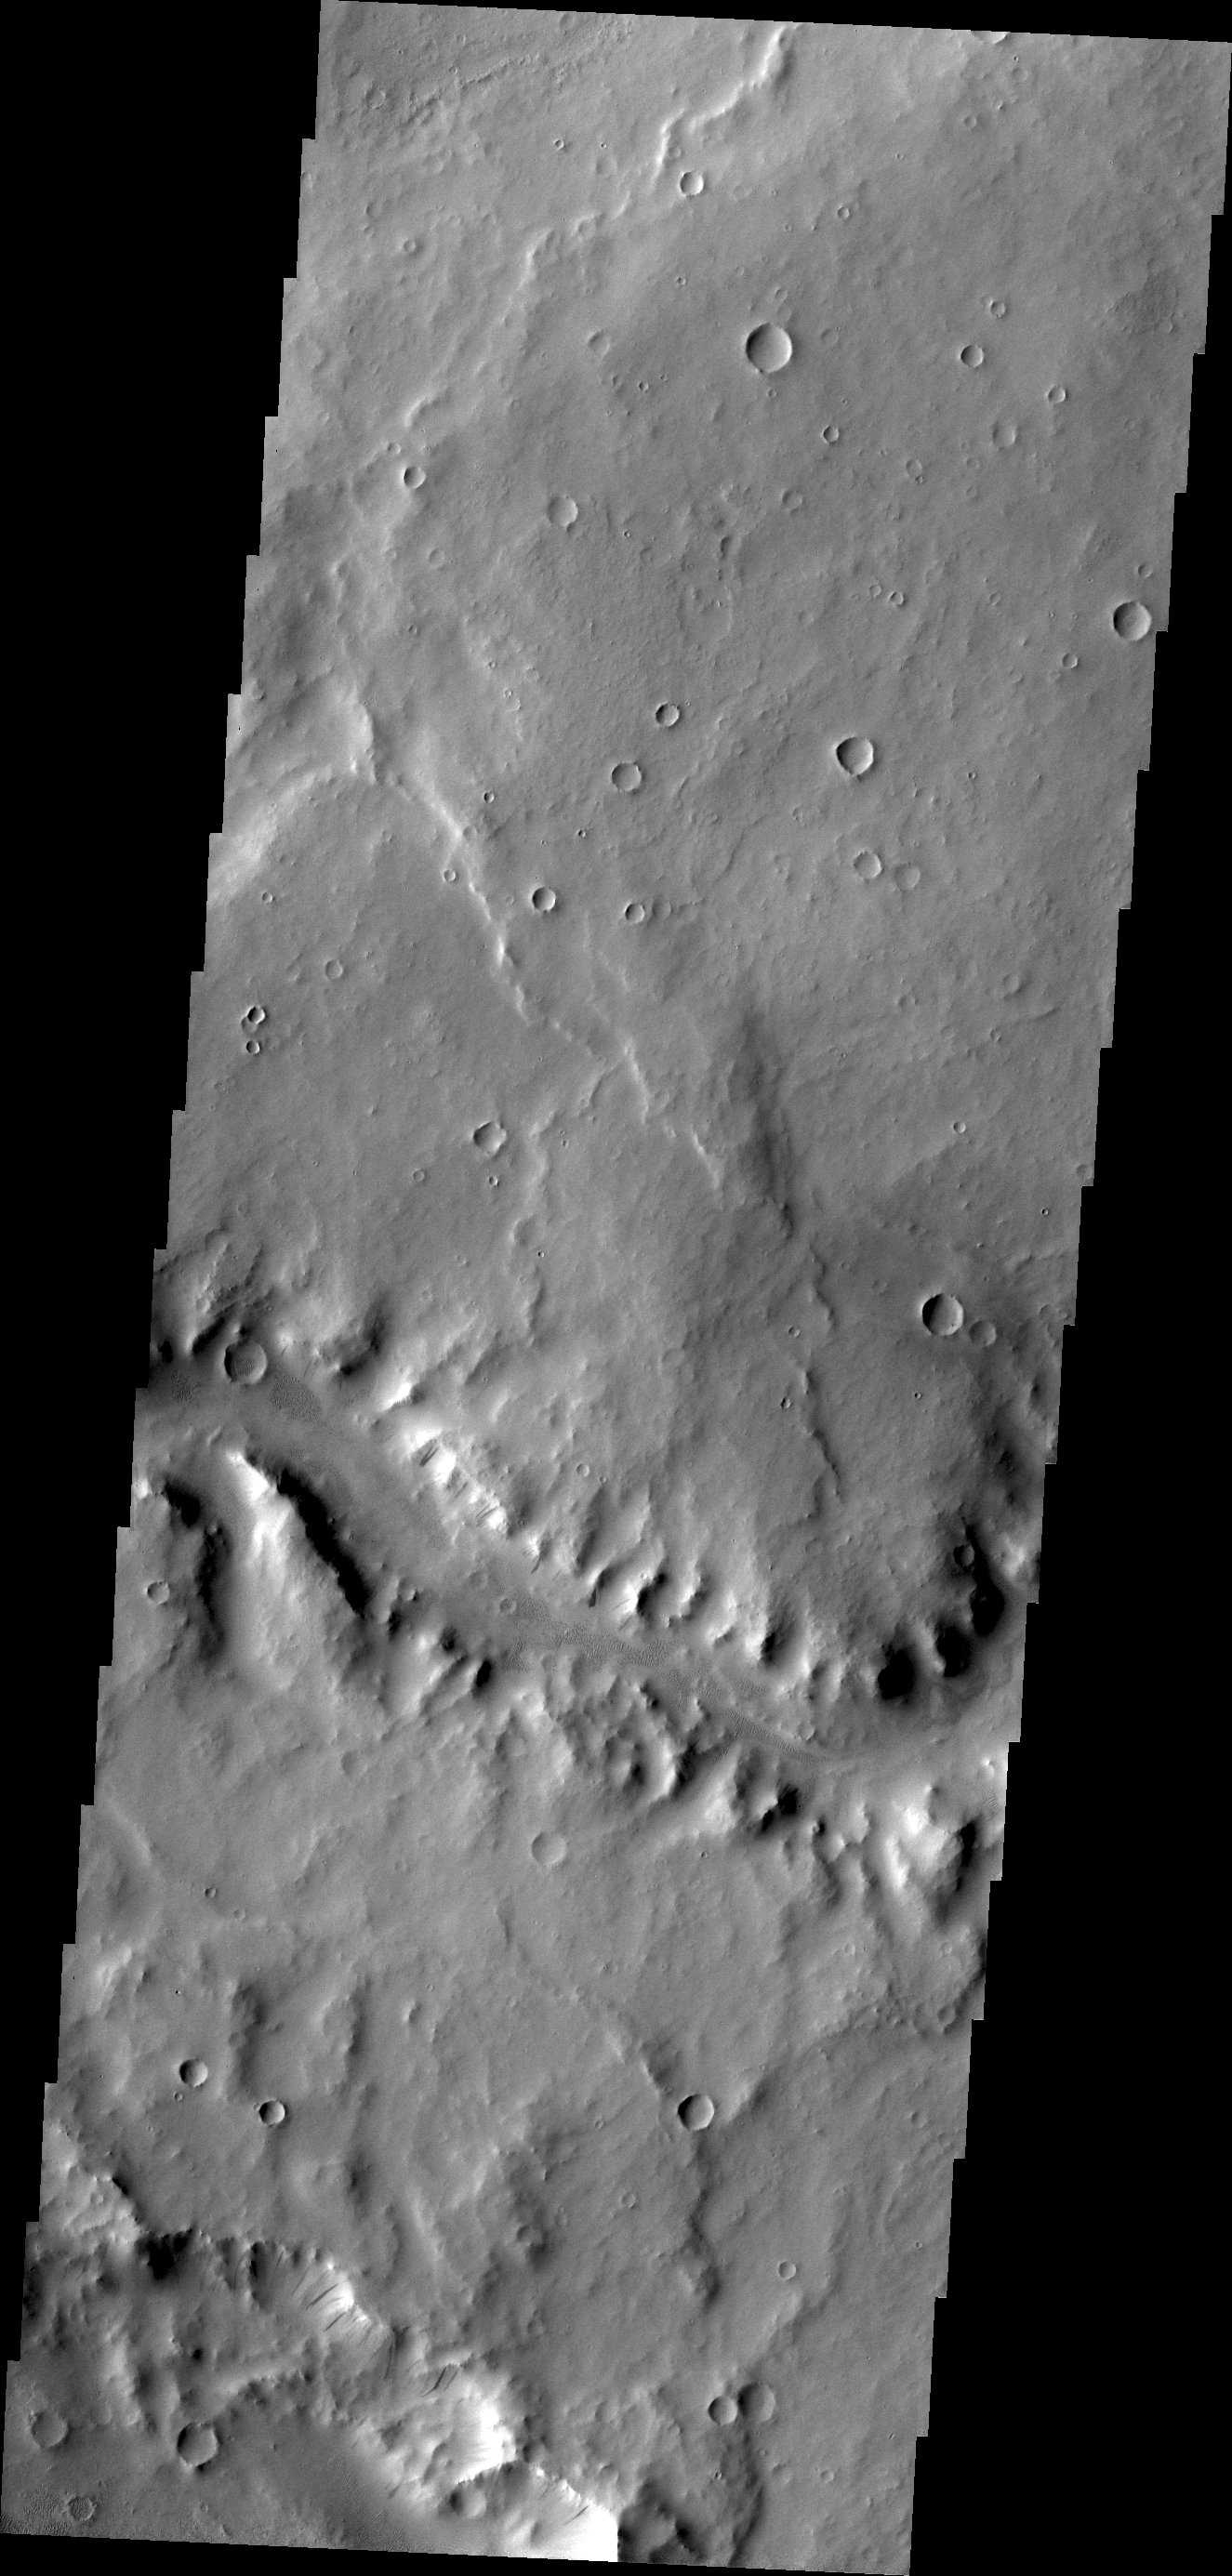

Naktong Vallis

Today’s VIS image shows a short section of Naktong Vallis.

Credit: NASA/JPL/ASU